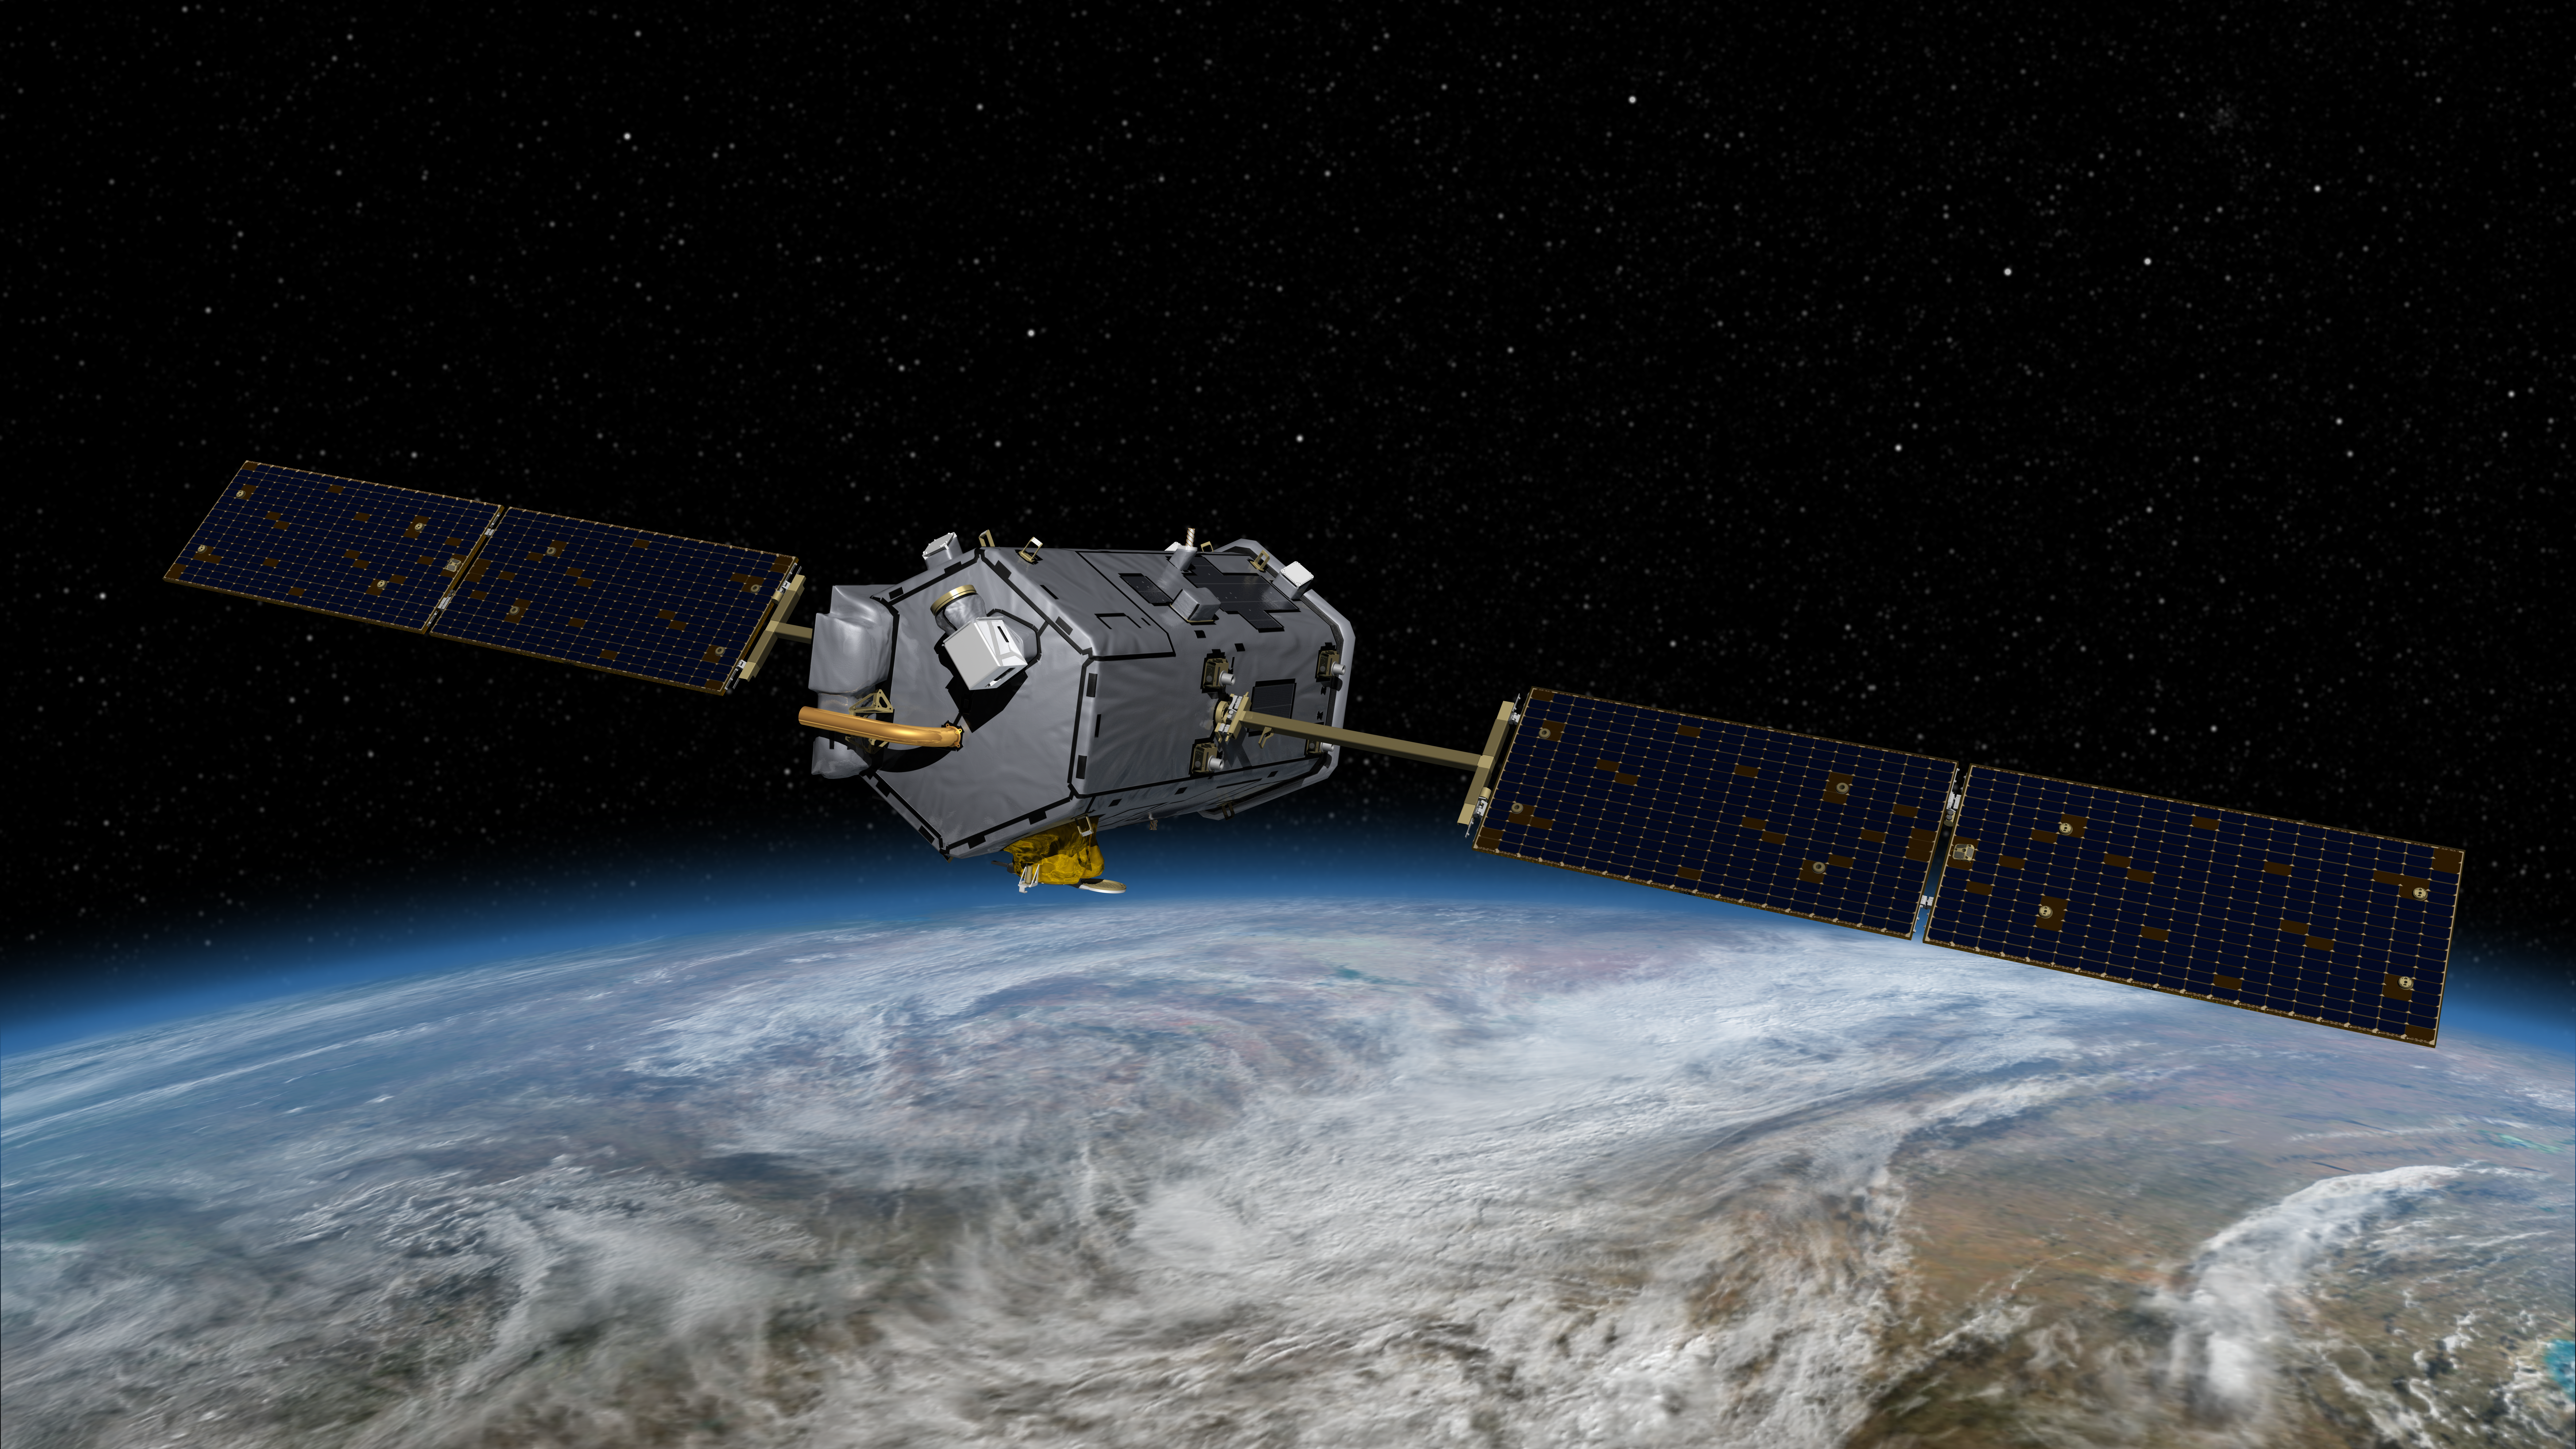

Artist’s Concept of the Orbiting Carbon Observatory

This image is an artist’s concept of the Orbiting Carbon Observatory. The mission, scheduled to launch in early 2009, will be the first spacecraft dedicated to studying atmospheric carbon dioxide, the principal human-produced driver of climate change. It will provide the first global picture of the human and natural sources of carbon dioxide and the places where this important greenhouse gas is stored. Such information will improve global carbon cycle models as well as forecasts of atmospheric carbon dioxide levels and of how our climate may change in the future.

Photojournal Note:
On February 24, 2009, NASA’s Orbiting Carbon Observatory satellite failed to reach orbit after its 1:55 a.m. PST liftoff Tuesday from California’s Vandenberg Air Force Base.

Preliminary indications are that the fairing on the Taurus XL launch vehicle failed to separate. The fairing is a clamshell structure that encapsulates the satellite as it travels through the atmosphere.

A Mishap Investigation Board will be immediately convened to determine the cause of the launch failure.

Credit: NASA/JPL